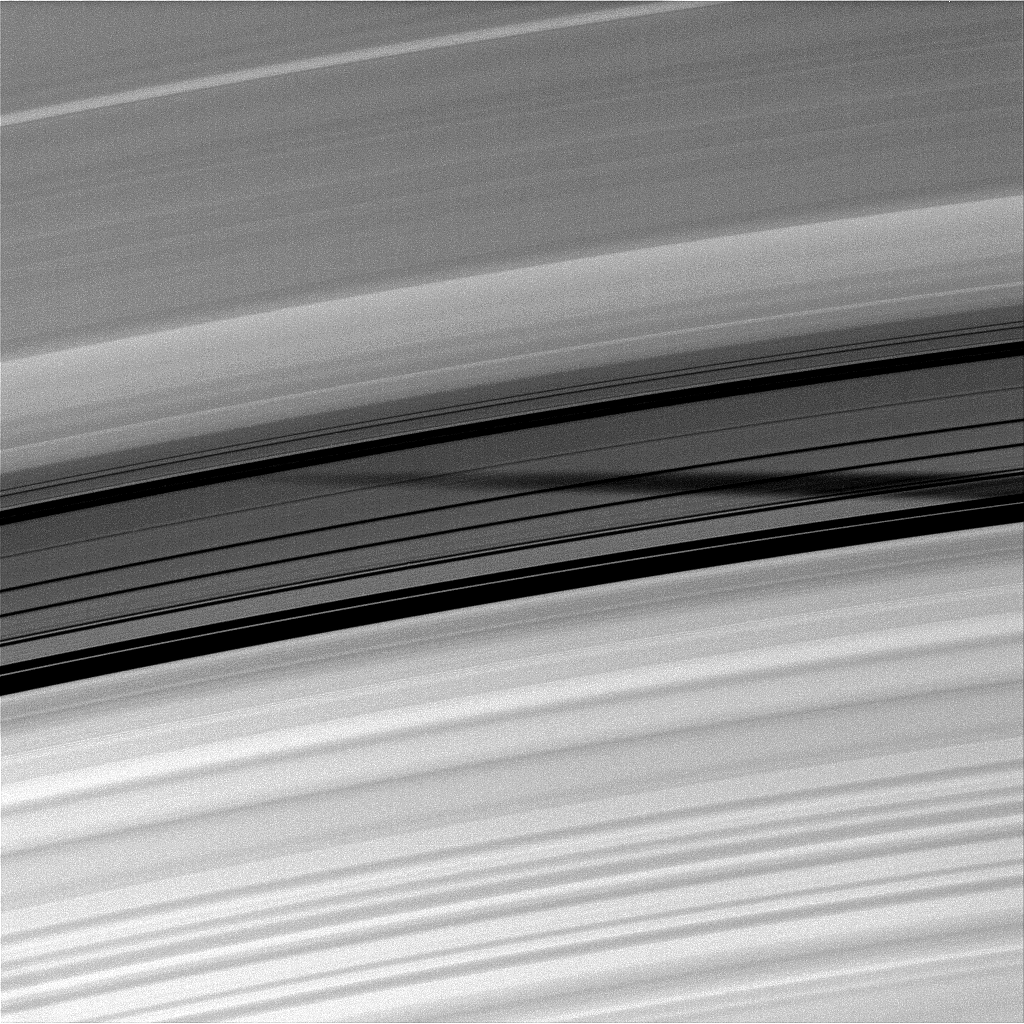

Shadow in the Cassini Division

The shadow of the moon Mimas is seen through the unlit side of the Cassini Division of Saturn’s rings.

As Saturn approaches its August 2009 equinox, the planet’s moons cast shadows onto the rings. To learn more about this special time and to see a movie of a moon’s shadow moving across the rings, see PIA11651.

To watch a movie of Mimas’ shadow moving across the unlit side of the rings, see PIA11660.

This view looks toward the unilluminated side of the rings from about 53 degrees above the ringplane. The image was taken in visible light with the Cassini spacecraft narrow-angle camera on June 1, 2009. The view was obtained at a distance of approximately 1.7 million kilometers (1.1 million miles) from Saturn and at a Sun-Saturn-spacecraft, or phase, angle of 94 degrees. Image scale is 10 kilometers (6 miles) per pixel.

The Cassini-Huygens mission is a cooperative project of NASA, the European Space Agency and the Italian Space Agency. The Jet Propulsion Laboratory, a division of the California Institute of Technology in Pasadena, manages the mission for NASA’s Science Mission Directorate, Washington, D.C. The Cassini orbiter and its two onboard cameras were designed, developed and assembled at JPL. The imaging operations center is based at the Space Science Institute in Boulder, Colo.

Credit: NASA/JPL/Space Science Institute